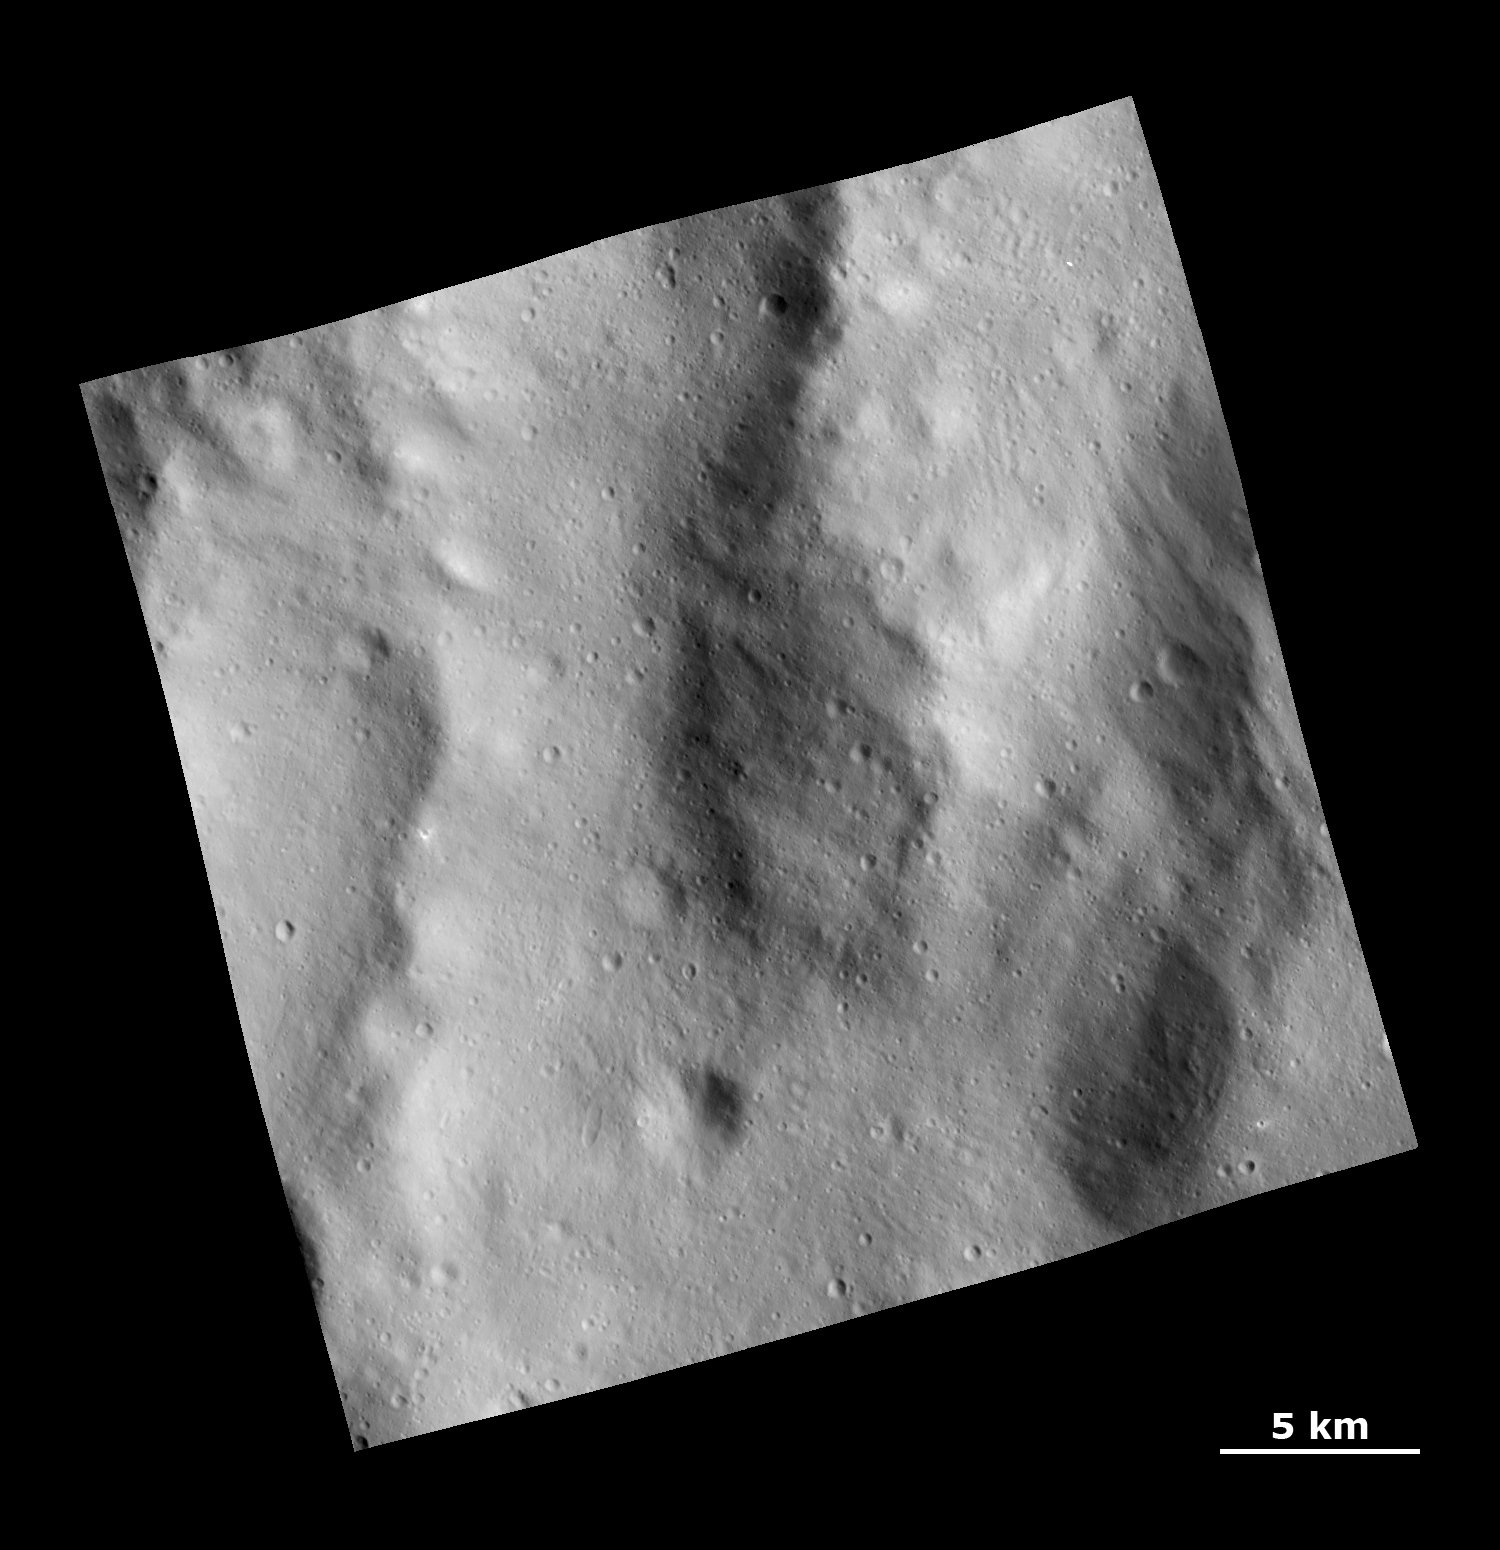

Rough Topography in the Rheasilvia Basin

This Dawn Framing Camera (FC) image shows a rough surface covered with ejecta and fine grooves on the giant asteroid Vesta.

This image covers an area in the equatorial cratered terrain, centered around 51.6 degrees south latitude and 290.1 degrees east longitude. NASA’s Dawn spacecraft obtained this image with its framing camera on Dec. 18, 2011. The distance to the surface of Vesta is 265 kilometers and the image has a resolution of about 25 meters per pixel. This image was acquired during the LAMO (Low Altitude Mapping Orbit) phase of the mission.

The Dawn mission to Vesta and Ceres is managed by NASA’s Jet Propulsion Laboratory, a division of the California Institute of Technology in Pasadena, for NASA’s Science Mission Directorate, Washington. UCLA is responsible for overall Dawn mission science. The Dawn framing cameras have been developed and built under the leadership of the Max Planck Institute for Solar System Research, Katlenburg-Lindau, Germany, with significant contributions by DLR German Aerospace Center, Institute of Planetary Research, Berlin, and in coordination with the Institute of Computer and Communication Network Engineering, Braunschweig. The framing camera project is funded by the Max Planck Society, DLR, and NASA/JPL.

Credit: NASA/JPL-Caltech/UCLA/MPS/DLR/IDA